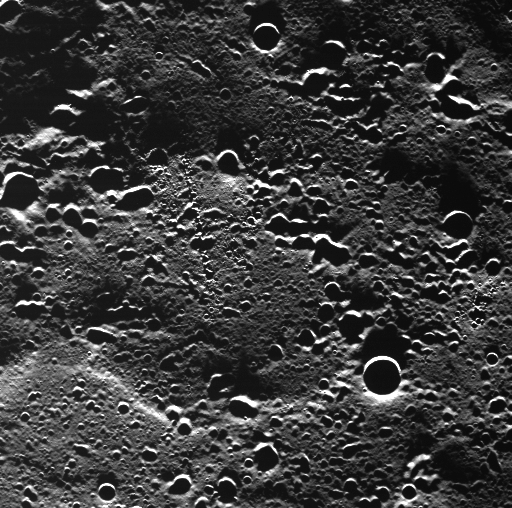

A First Look at Terrain Near Mercury’s North Pole

This WAC image showing a never-before-imaged area of Mercury’s surface was taken from an altitude of ~450 km (280 miles) above the planet during the spacecraft’s first orbit with the camera in operation. The area is covered in secondary craters made by an impact outside of the field of view. Some of the secondary craters are oriented in chain-like formations.

This image was taken during MESSENGER’s closest approach to the sunlit portion of the surface during this orbit, just before crossing over the terminator. The oblique illumination by the Sun causes the long shadows and accentuates topography. The highly elliptical orbit of MESSENGER brings the spacecraft down to a periapsis (MESSENGER’s closest approach to Mercury) altitude of ~200 km (125 miles) and out to an apoapsis (MESSENGER’s farthest distance from Mercury) altitude of ~15,000 km (9300 miles).

On March 17, 2011 (March 18, 2011, UTC), MESSENGER became the first spacecraft ever to orbit the planet Mercury. The mission is currently in its commissioning phase, during which spacecraft and instrument performance are verified through a series of specially designed checkout activities. In the course of the one-year primary mission, the spacecraft’s seven scientific instruments and radio science investigation will unravel the history and evolution of the Solar System’s innermost planet. Visit the Why Mercury? section of this website to learn more about the science questions that the MESSENGER mission has set out to answer.

Date Acquired:March 29, 2011
Image Mission Elapsed Time (MET):209895911
Image ID:65416
Instrument: Wide Angle Camera (WAC) of the Mercury Dual Imaging System (MDIS)
WAC filer: 7 (748 nanometers wavelength)
Center Latitude:81.2°
Center Longitude:72.3° E
Resolution:166 meters/pixel (0.10 miles/pixel)
Scale: The bottom of this image is about 84 kilometers (52 miles) across

These images are from MESSENGER, a NASA Discovery mission to conduct the first orbital study of the innermost planet, Mercury. For information regarding the use of images, see the MESSENGER image use policy.

Credit: NASA/Johns Hopkins University Applied Physics Laboratory/Carnegie Institution of Washington